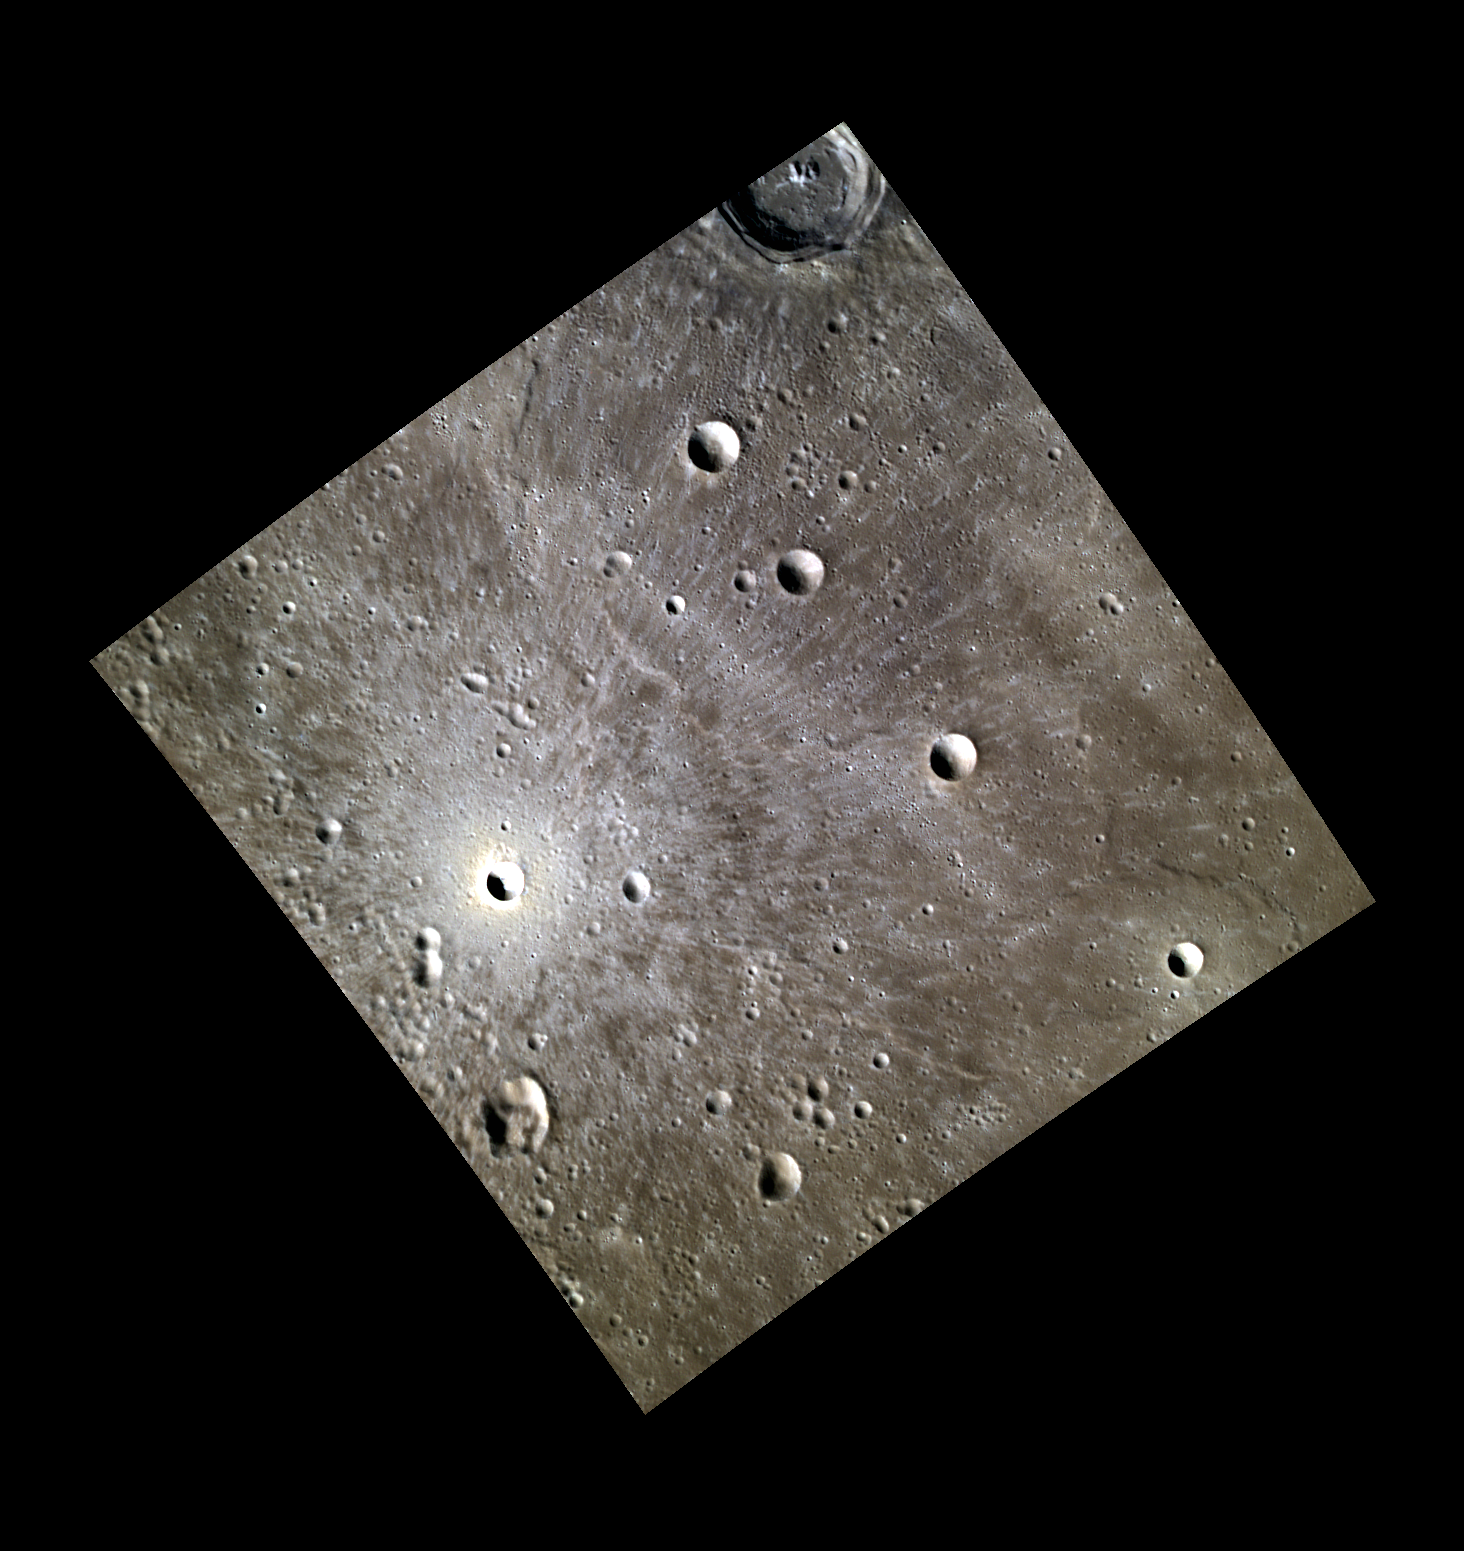

Crater Brilliance

The bright rays of this unnamed crater mark the path of its ejecta, which swept across the volcanic plains that cover a large portion of Mercury’s northern polar region. The high reflectance and beautifully preserved rays indicate the crater is one of the youngest impacts of its size on Mercury.

This image was acquired as part of MDIS’s high-resolution 3-color imaging campaign. The map produced from this campaign complements the 8-color base map (at an average resolution of 1 km/pixel) acquired during MESSENGER’s primary mission by imaging Mercury’s surface in a subset of the color filters at the highest resolution possible. The three narrow-band color filters are centered at wavelengths of 430 nm, 750 nm, and 1000 nm, and image resolutions generally range from 100 to 400 meters/pixel in the northern hemisphere.

Date acquired: September 03, 2012
Image Mission Elapsed Time (MET): 255173197, 255173189, 255173193
Image ID: 2512508, 2512506, 2512507
Instrument: Wide Angle Camera (WAC) of the Mercury Dual Imaging System (MDIS)
WAC filters: 9, 7, 6 (996, 748, 433 nanometers) in red, green, and blue
Center Latitude: 46.39°
Center Longitude: 45.05° E
Resolution: 158 meters/pixel
Scale: Bright Crater Diameter : 6.2 km (3.85 mi)
Incidence Angle: 61.4°
Emission Angle: 0.1°
Phase Angle: 61.5°

The MESSENGER spacecraft is the first ever to orbit the planet Mercury, and the spacecraft’s seven scientific instruments and radio science investigation are unraveling the history and evolution of the Solar System’s innermost planet. MESSENGER acquired over 150,000 images and extensive other data sets. MESSENGER is capable of continuing orbital operations until early 2015.

For information regarding the use of images, see the MESSENGER image use policy.

Credit: NASA/Johns Hopkins University Applied Physics Laboratory/Carnegie Institution of Washington